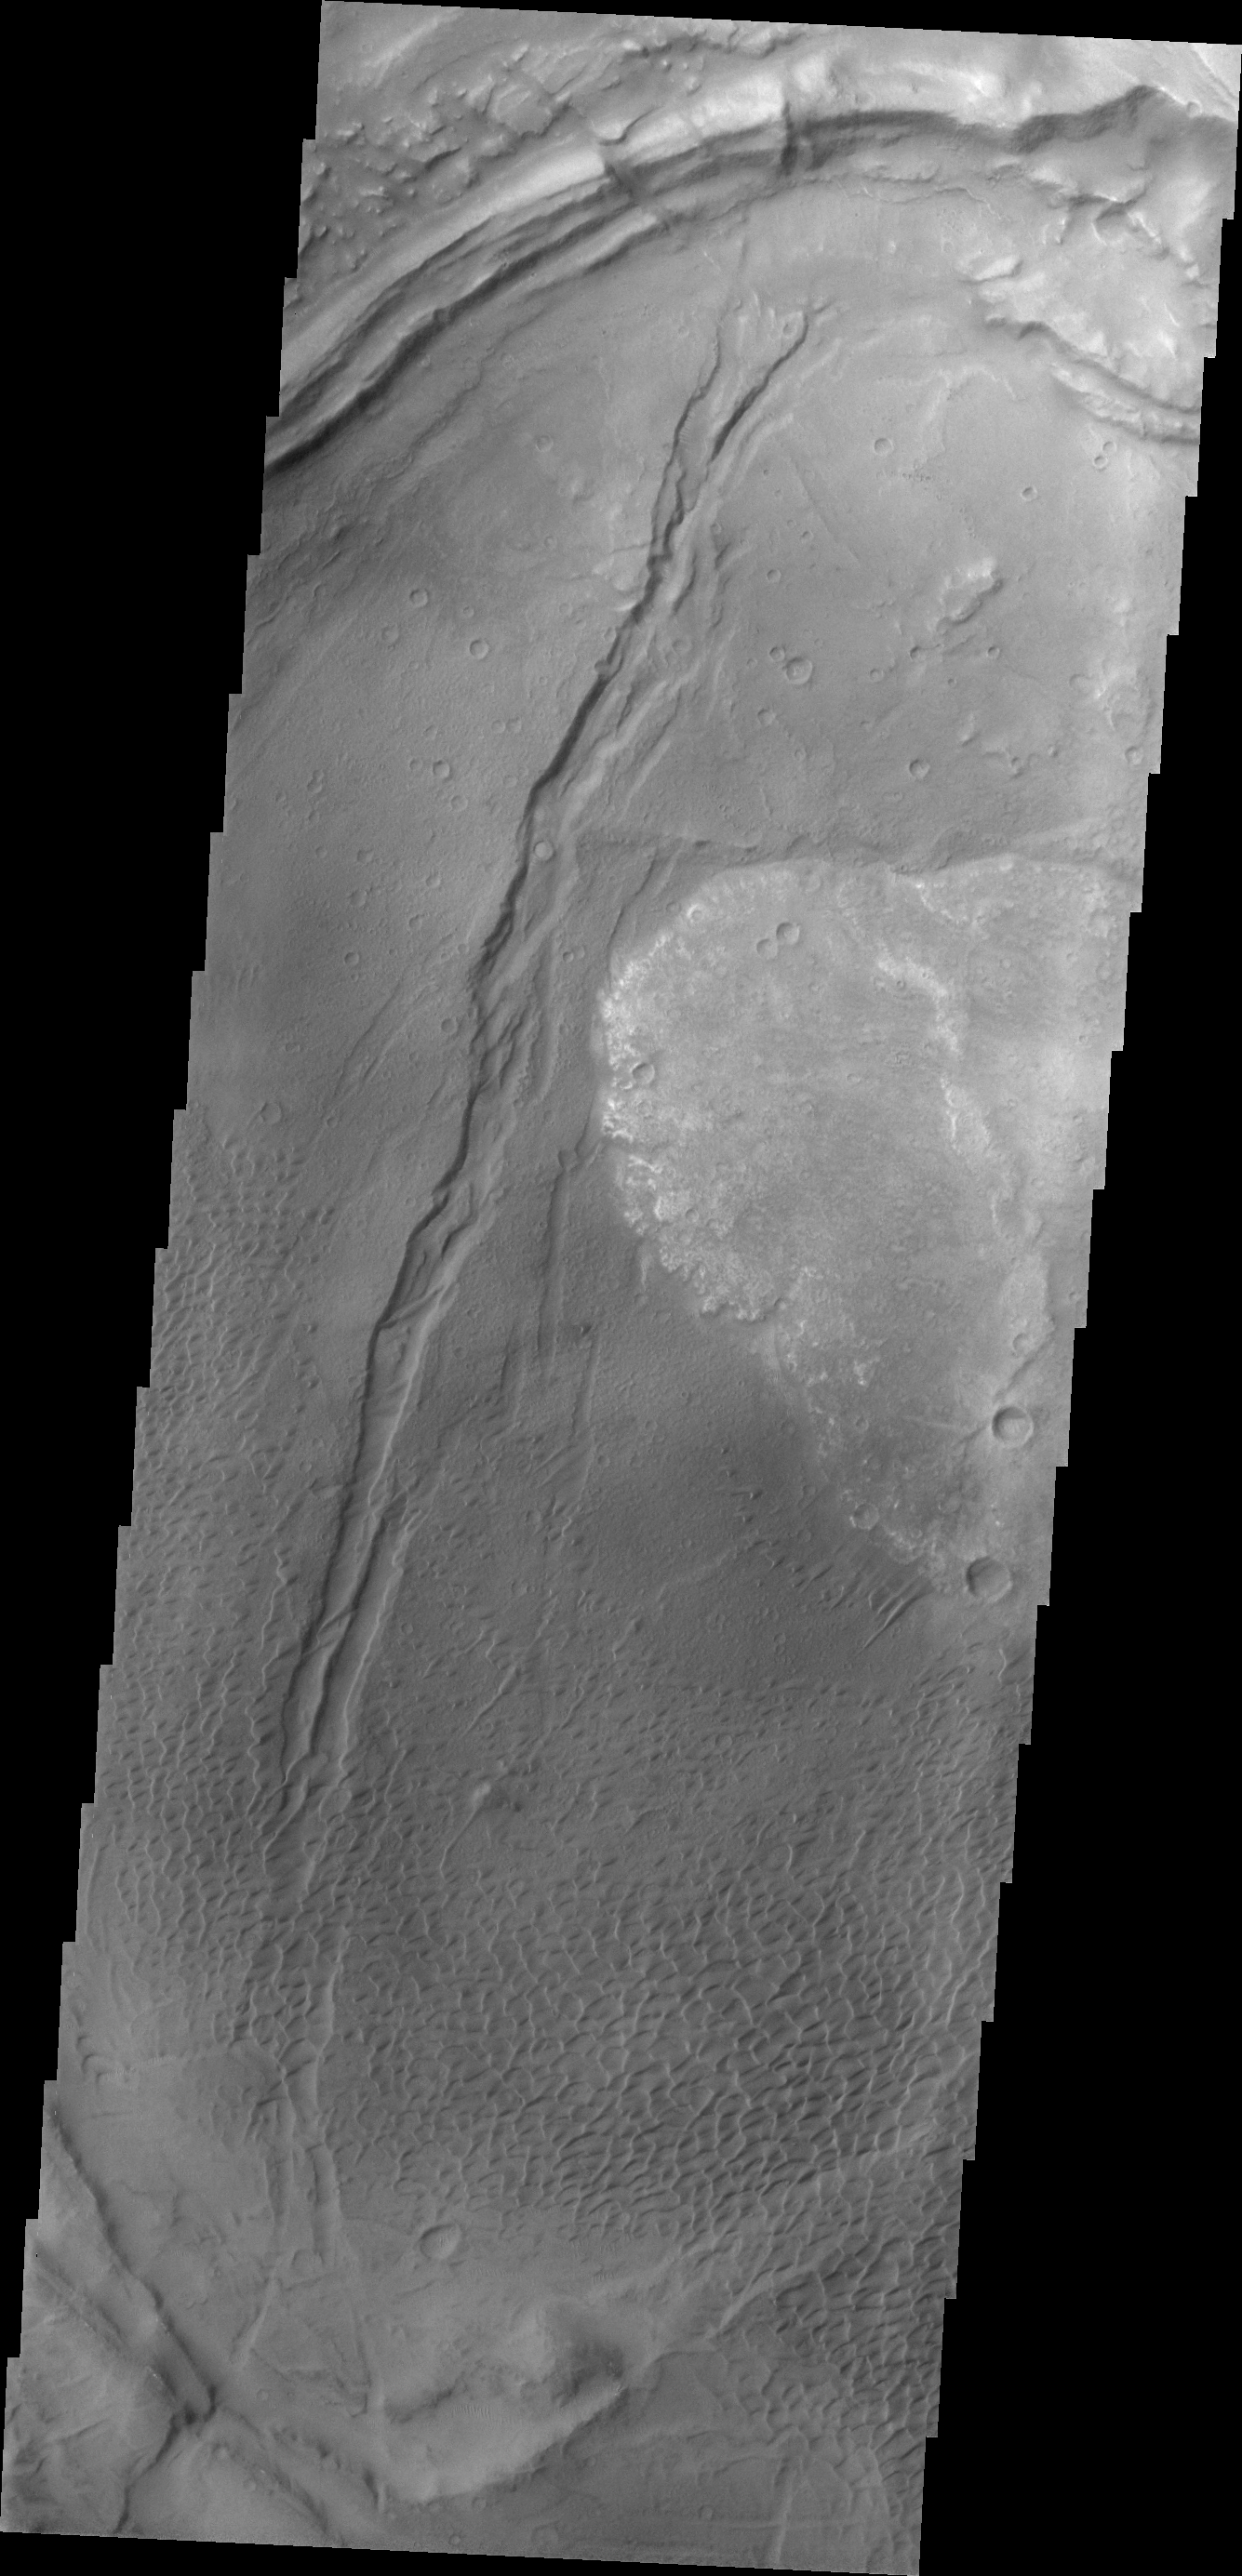

Investigating Mars: Nili and Meroe Paterae

This image shows part of the Nili Patera dune field. High resolution imaging by other spacecraft has revealed that the dunes in this region are moving. Winds are blowing the dunes across a rough surface of regional volcanic lava flows. The paterae are calderas on the volcanic complex called Syrtis Major Planum. Dunes are found in both Nili and Meroe Paterae and in the region between the two calderas.

The Odyssey spacecraft has spent over 15 years in orbit around Mars, circling the planet more than 69000 times. It holds the record for longest working spacecraft at Mars. THEMIS, the IR/VIS camera system, has collected data for the entire mission and provides images covering all seasons and lighting conditions. Over the years many features of interest have received repeated imaging, building up a suite of images covering the entire feature. From the deepest chasma to the tallest volcano, individual dunes inside craters and dune fields that encircle the north pole, channels carved by water and lava, and a variety of other feature, THEMIS has imaged them all. For the next several months the image of the day will focus on the Tharsis volcanoes, the various chasmata of Valles Marineris, and the major dunes fields. We hope you enjoy these images!

Credit: NASA/JPL-Caltech/ASU